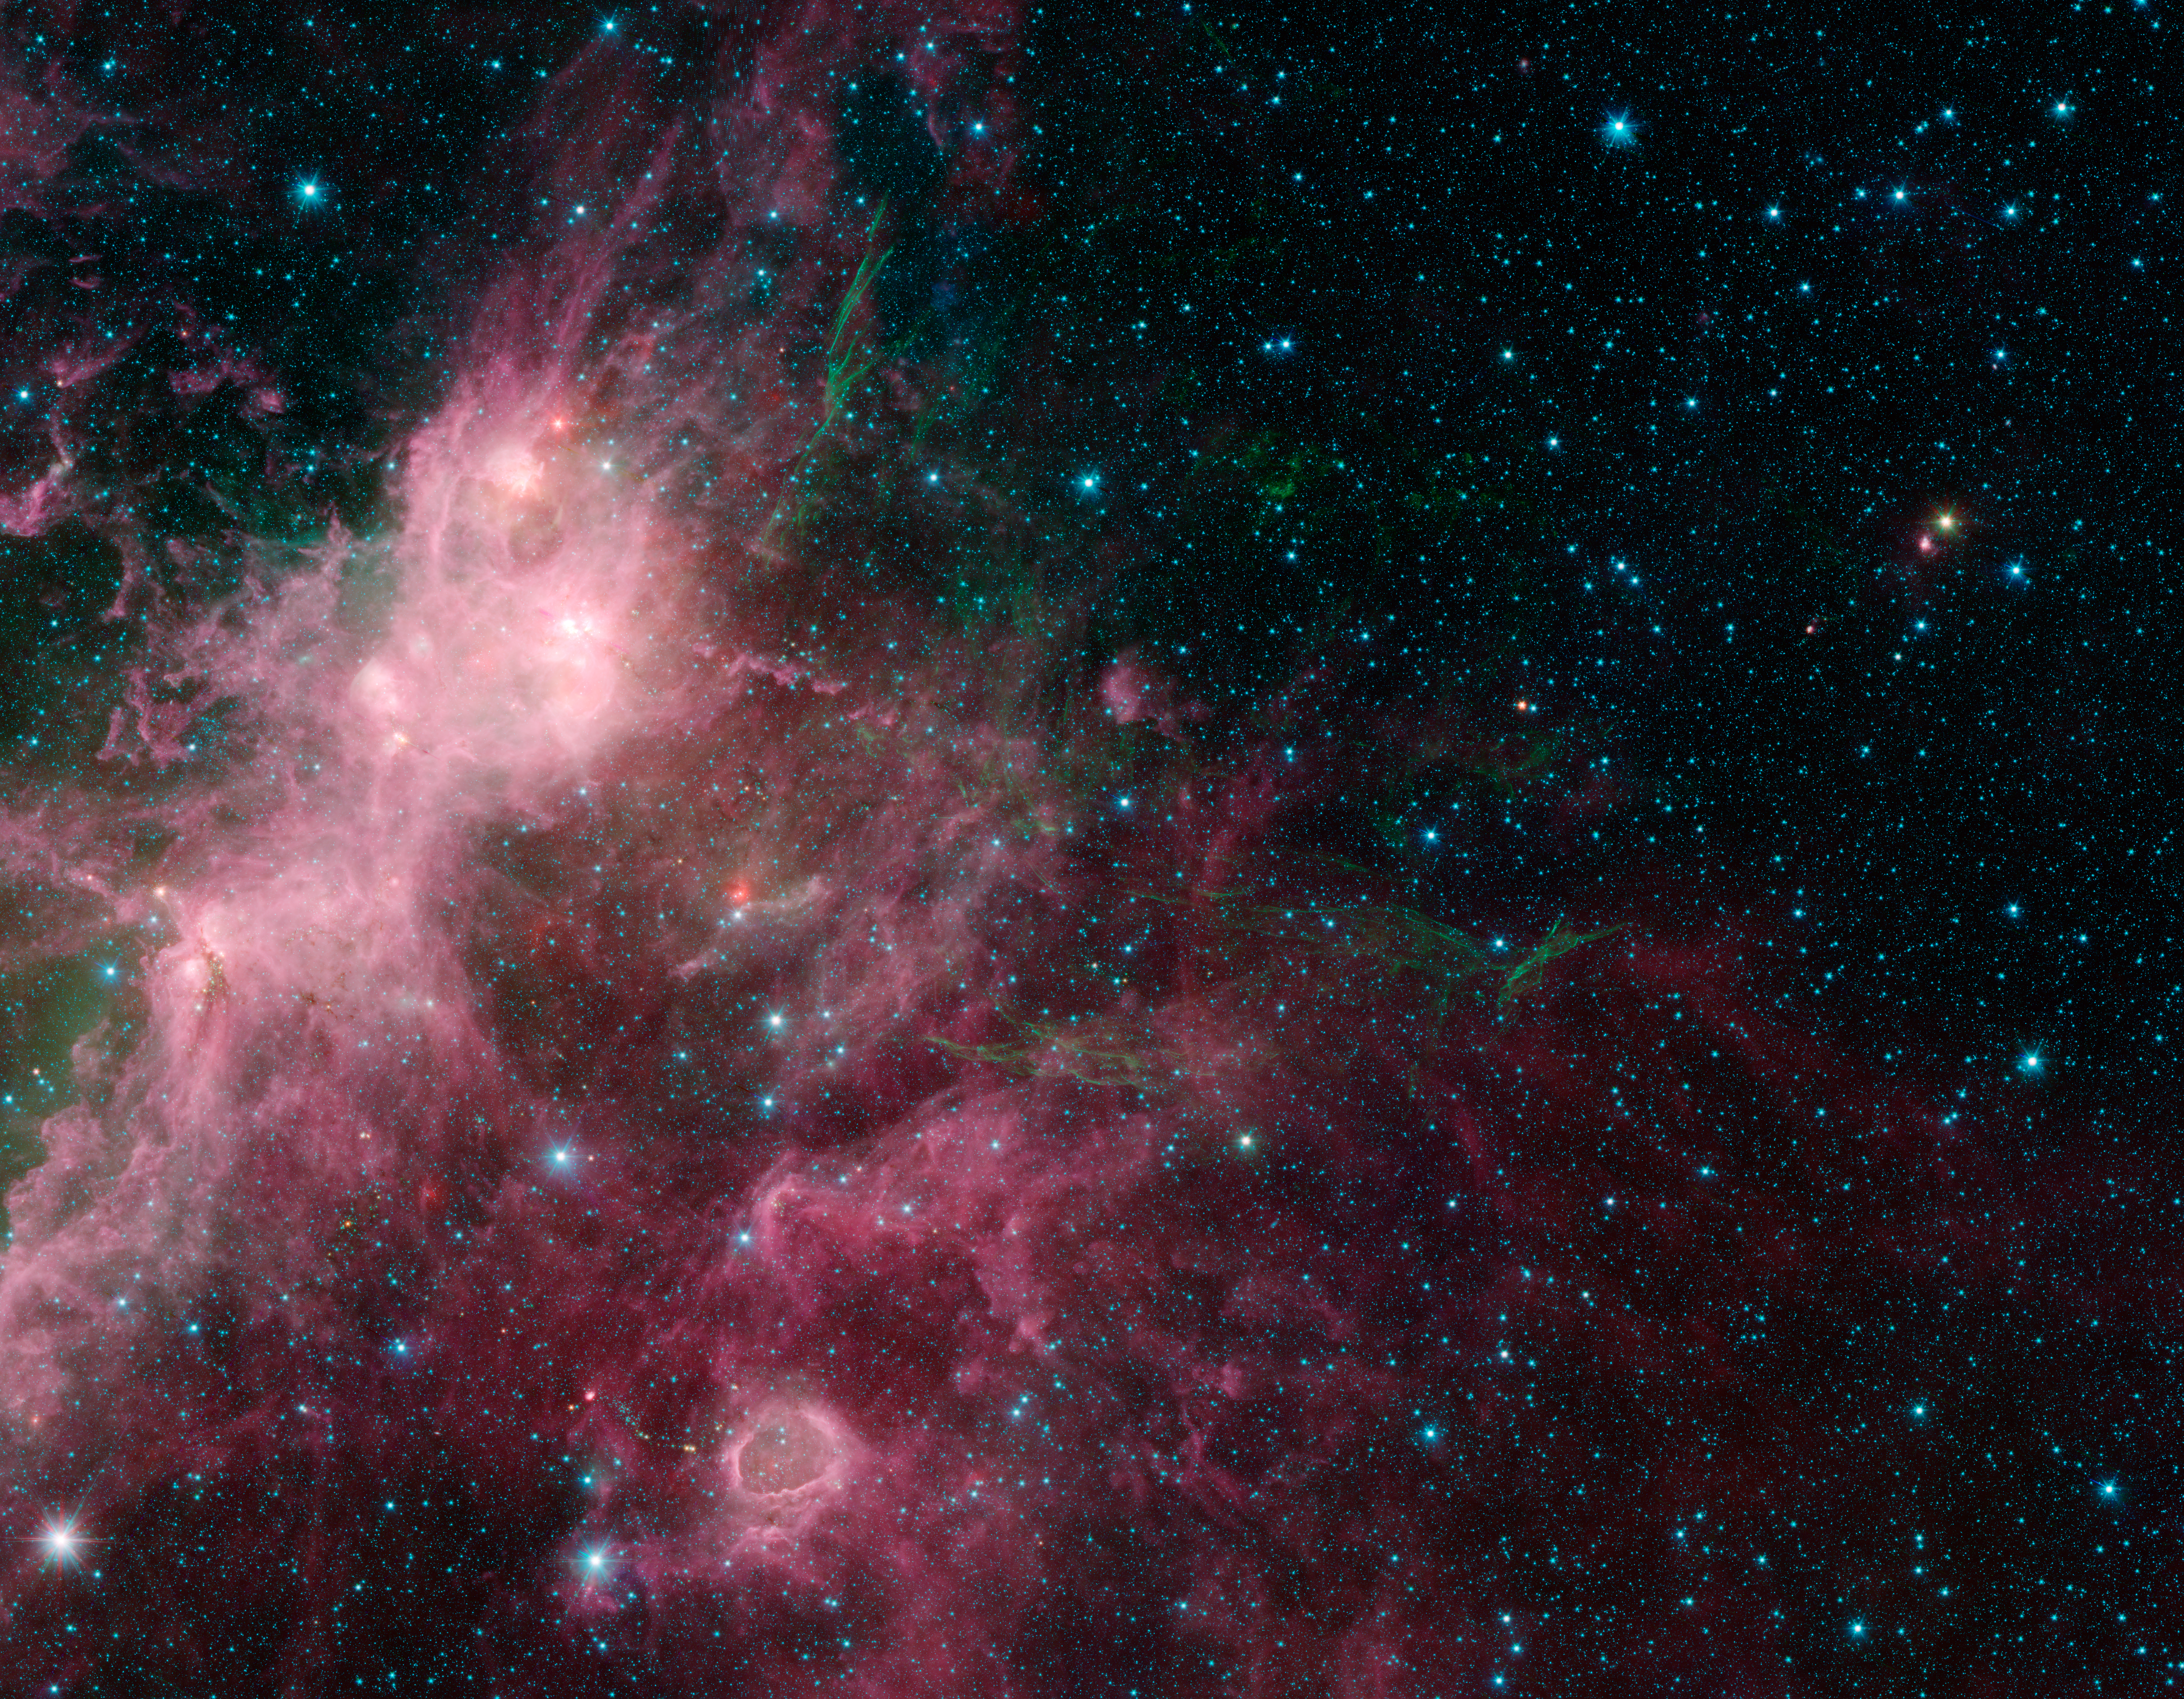

Life and Death Intermingled

In what may look to some like an undersea image of coral and seaweed, a new image from NASA's Spitzer Space Telescope is showing the birth and death of stars. In this view, infrared data from Spitzer are green and blue, while longer-wavelength infrared light from NASA's Wide-field Infrared Survey Explorer (WISE) are red.

The stringy, seaweed-like filaments are the blown out remnants of a star that exploded in a supernova. The billowy clouds seen in pink are sites of massive star formation. Clusters of massive stars can be seen lighting up the clouds, and a bubble carved out from massive stars is seen near the bottom.

This region contains portions of what are known as the W3 and W5 star-forming regions.

In this image, Spitzer's 3.6- and 4.5-micron data are blue and green, respectively, while WISE's 12-micron data are red. The Spitzer data were taken as part of the mission's Galactic Legacy Infrared Mid-Plane Survey Extraordinaire 360, or Glimpse 360 project, which is pointing the Spitzer Space Telescope away from the galactic center to complete a full 360-degree scan of the Milky Way plane.

WISE all-sky observations are boosting Spitzer's imaging capabilities by providing the longer-wavelength infrared coverage the mission lost when it ran out of coolant, as planned, in 2009.

Credit: NASA/JPL-Caltech/University of Wisconsin